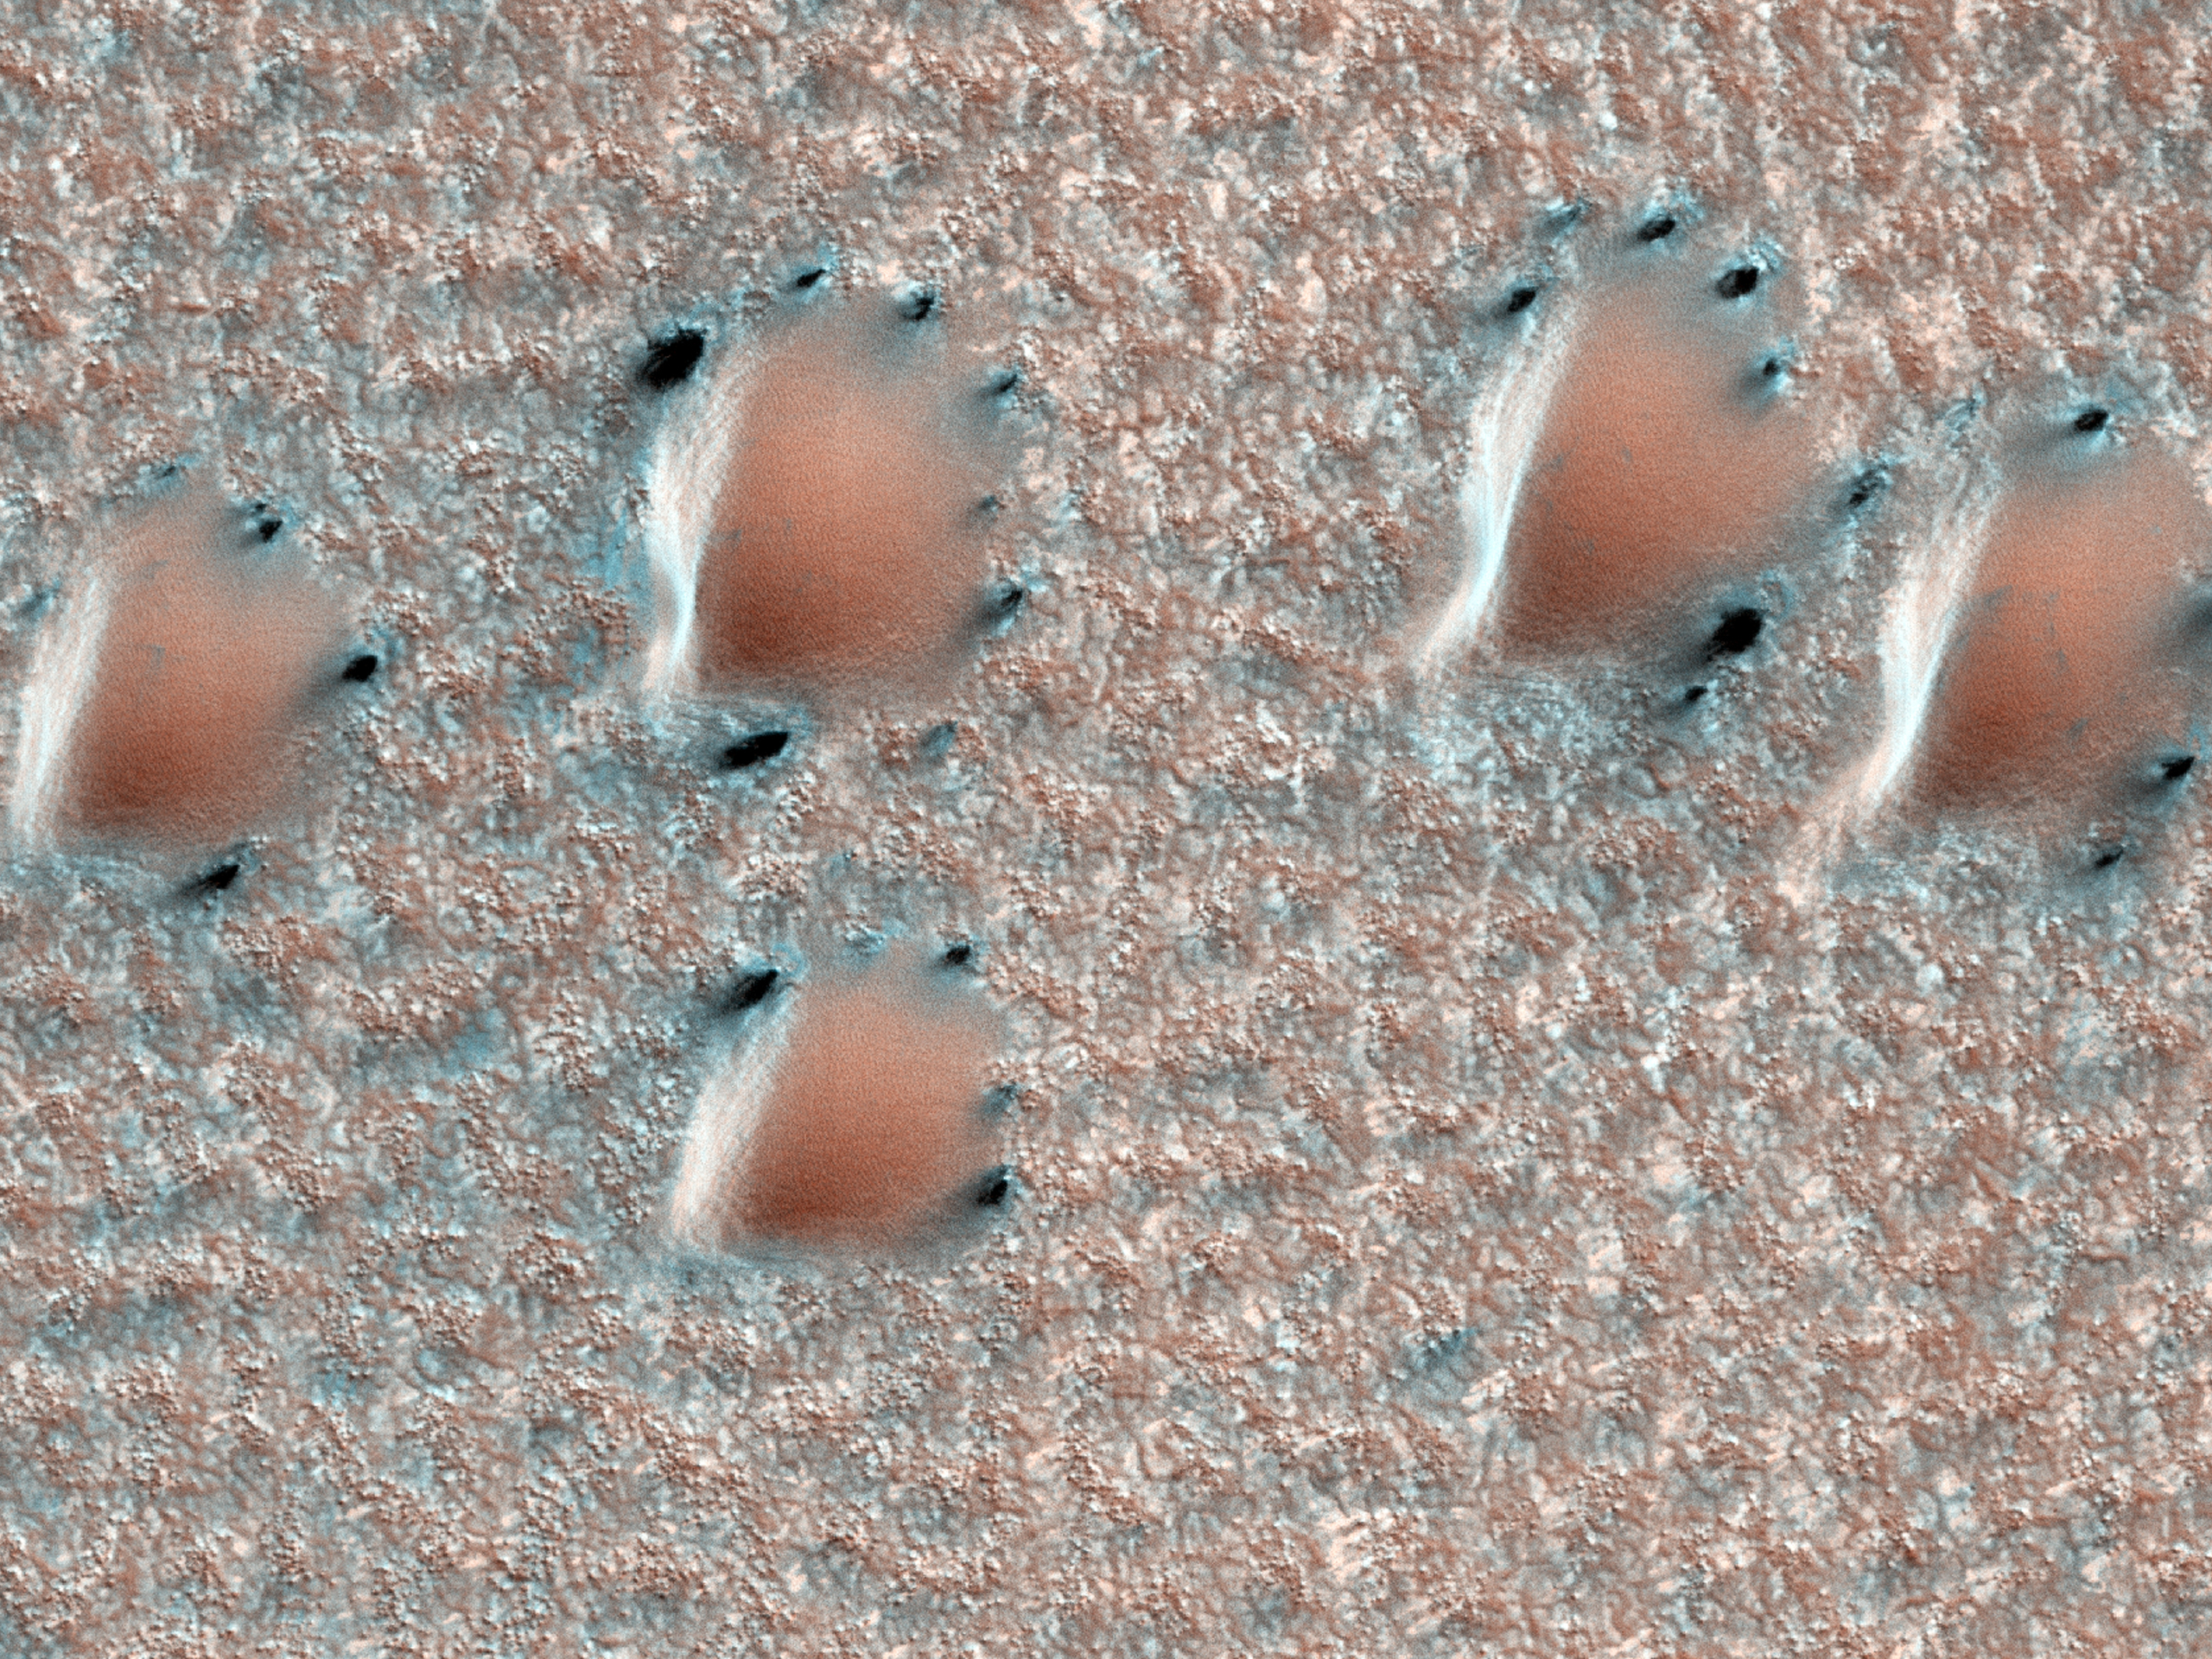

Edge of North Polar Erg

This scene is from early spring in the northern hemisphere of Mars. These dunes are covered with a layer of seasonal carbon dioxide ice (dry ice). Bluish cracks in the ice are visible across the top of some of the dunes.

Dark fan-shaped deposits around the edges of the dunes are at spots where the ice has sublimated (gone directly from ice to gas) and the ice layer has ruptured, allowing the sand from the dune to escape out from under the ice. The sand is then free to be blown by the wind.

This image is one product from an observation by the High Resolution Imaging Science Experiment (HiRISE) camera taken on Sept. 30, 2011, at 73.3 degrees north latitude, 355.1 degrees east longitude. Other image products from the same observation are at http://www.uahirise.org/ESP_024265_2535.

HiRISE is one of six instruments on NASA’s Mars Reconnaissance Orbiter. The University of Arizona, Tucson, operates the orbiter’s HiRISE camera, which was built by Ball Aerospace & Technologies Corp., Boulder, Colo. NASA’s Jet Propulsion Laboratory, a division of the California Institute of Technology in Pasadena, manages the Mars Exploration Rover and Mars Reconnaissance Orbiter projects for the NASA Science Mission Directorate, Washington.

Credit: NASA/JPL-Caltech/UA